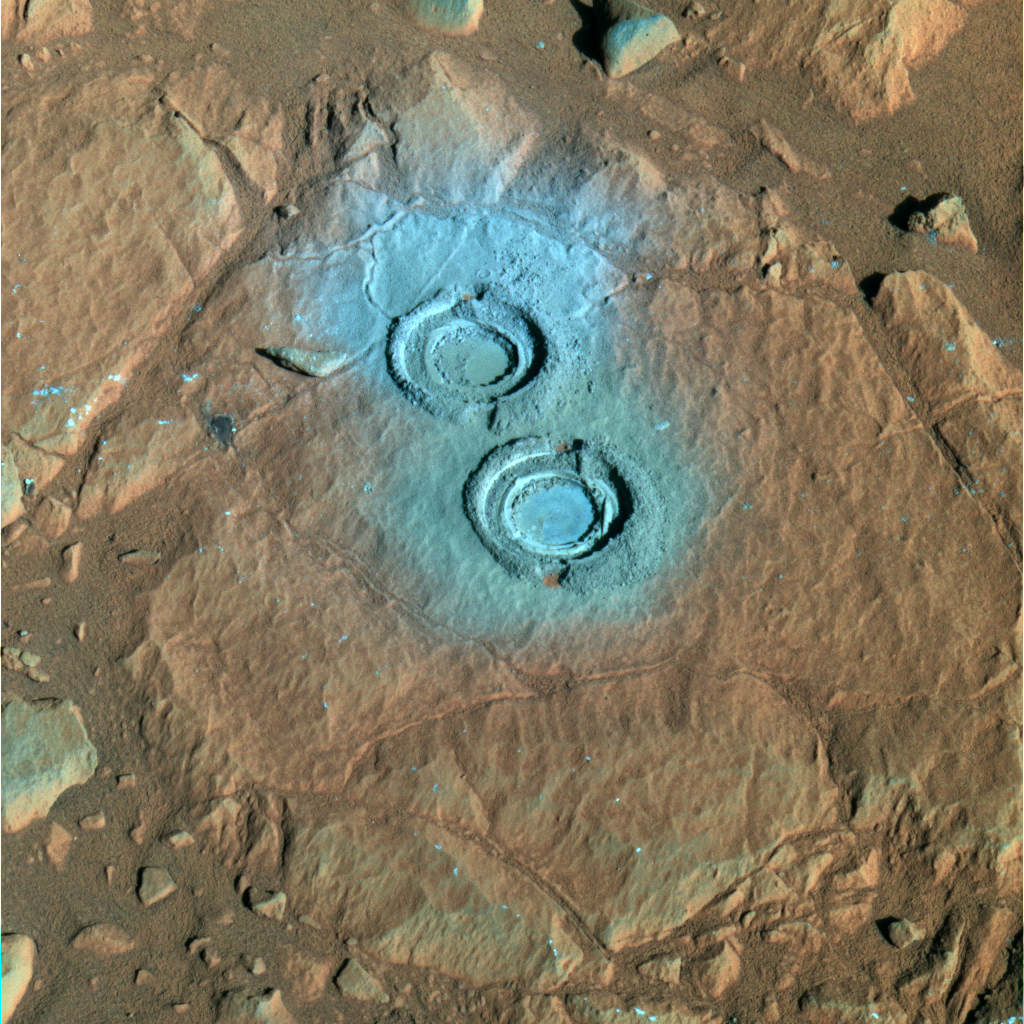

Two Holes in ‘Wooly Patch’ (False Color)

The rock abrasion tool on NASA’s Mars Exploration Rover Spirit ground two holes in a relatively soft rock called “Wooly Patch” near the base of the “Columbia Hills” inside Gusev Crater on Mars. This false-color image from the panoramic camera was taken on sol 200 (July 25, 2004) and generated using the camera’s 750-, 530-, and 430-nanometer filters. It highlights the material ground up by the rock abrasion tool, grayish-blue in appearance in this image. The color of the material excavated suggests the interior of the rock contains iron minerals that are less oxidized than the dust or possibly weathered coating on the exterior of the rock. Scientists speculate that this relatively soft rock (compared to others analyzed by Spirit) may have been modified by water. Small cracks in the surface outside the drill holes may be the result of interactions with water-rich fluids.

Credit: NASA/JPL/Cornell